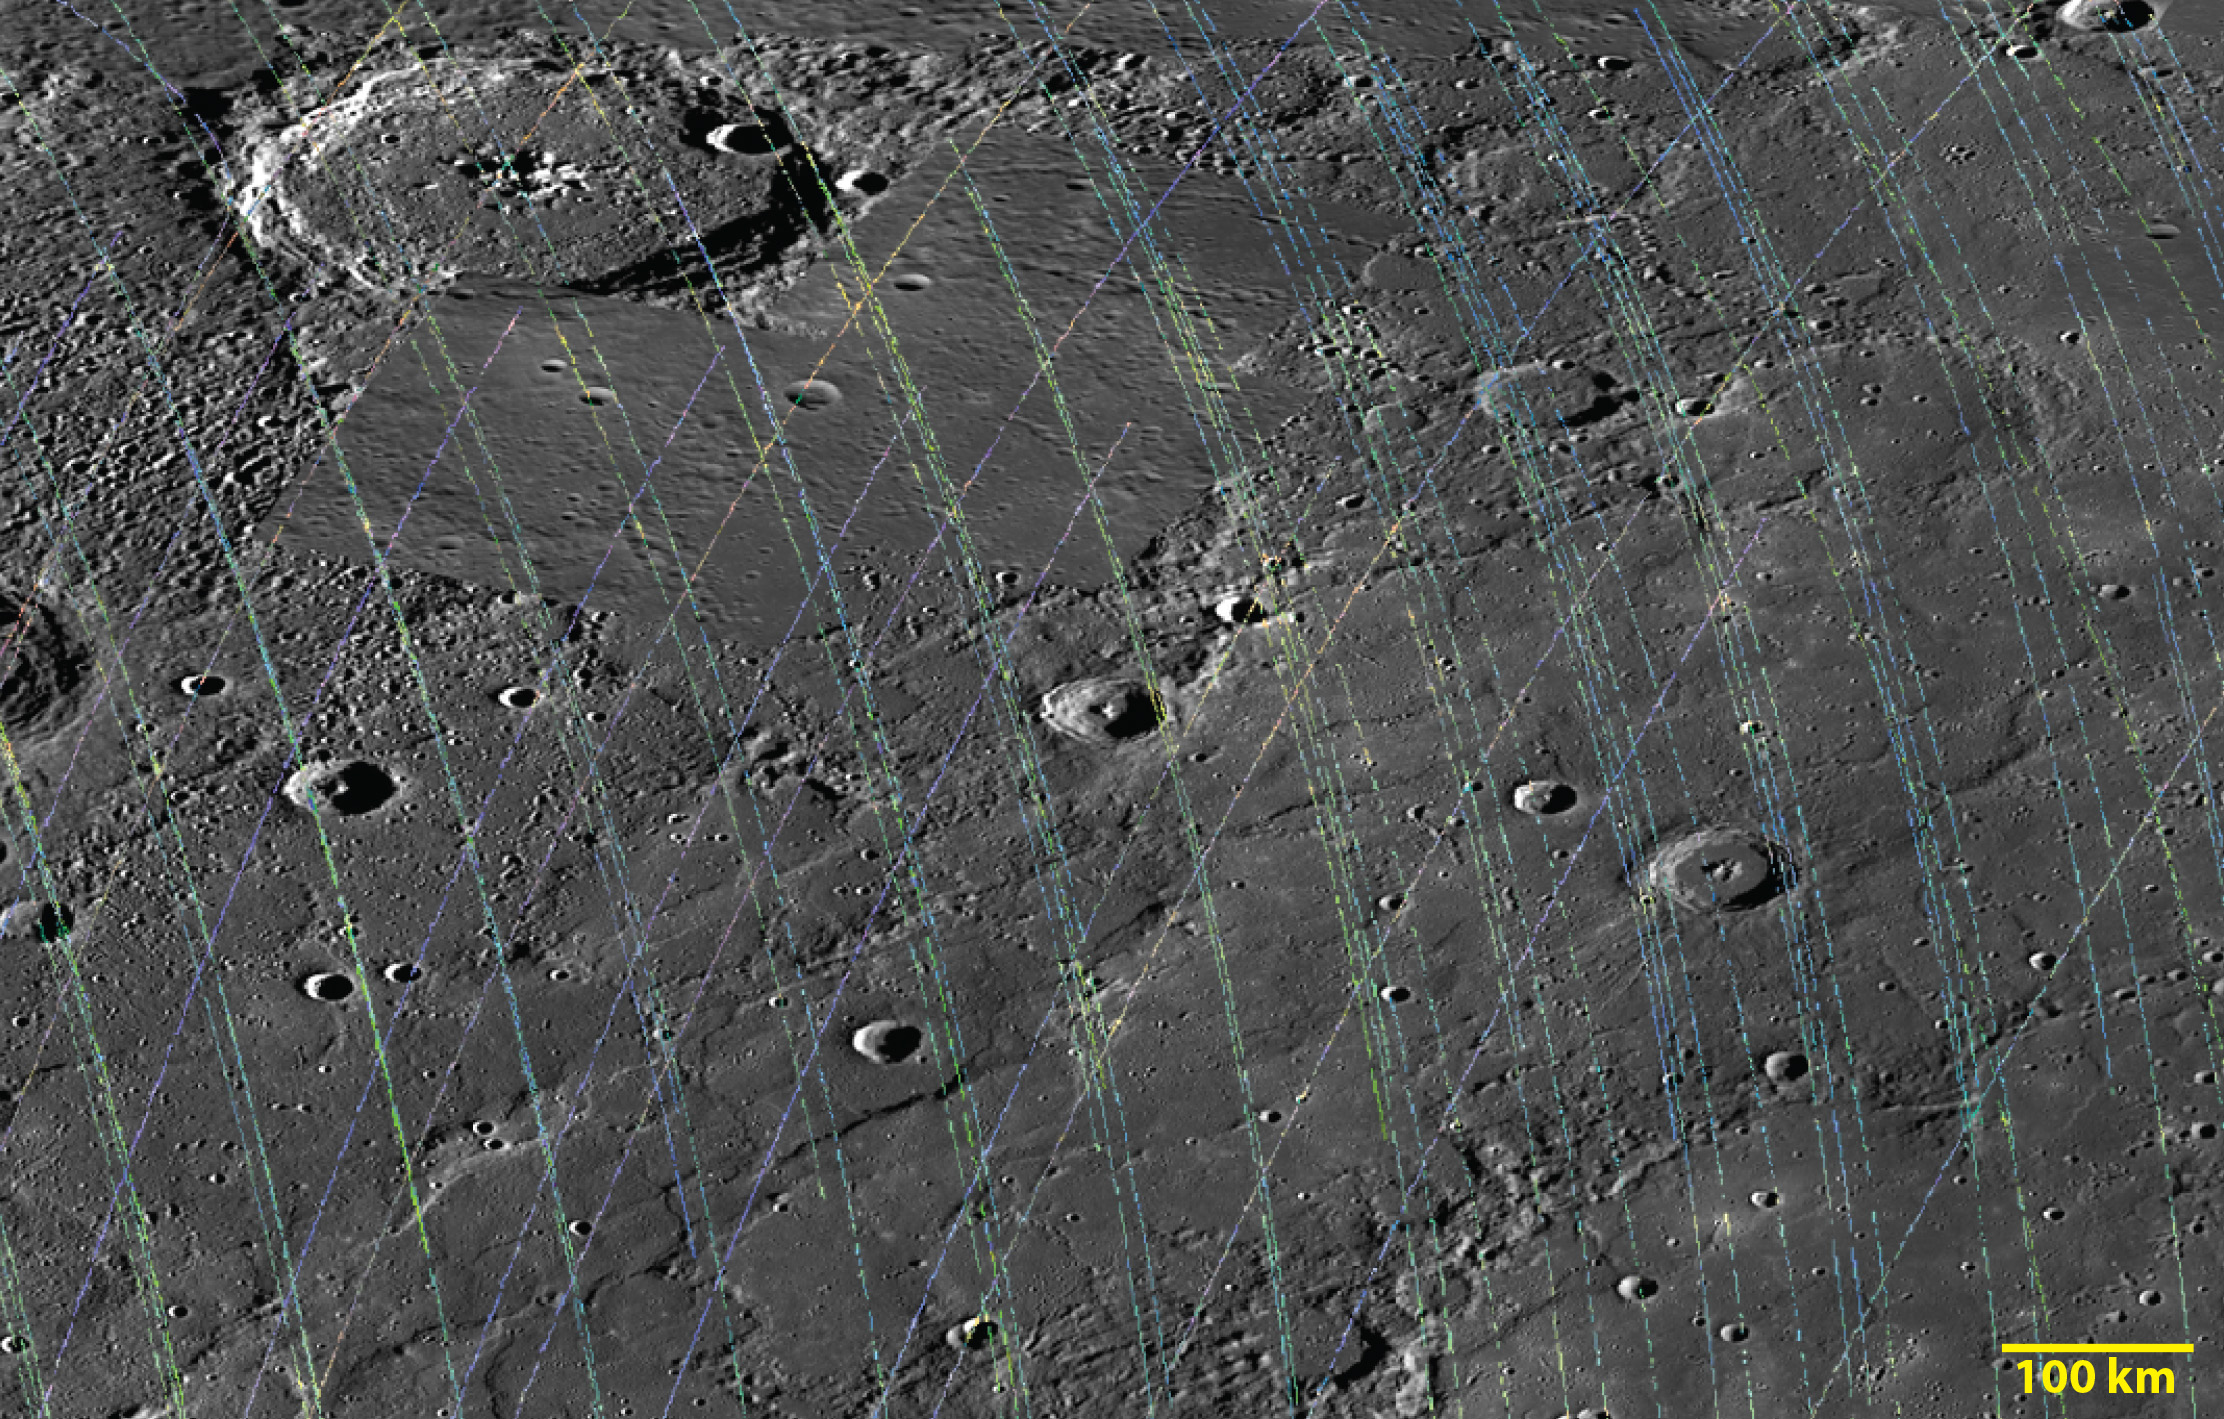

Crossing Paths

Today’s image shows an area in Mercury’s northern latitudes crossed by a series of MASCS VIRS tracks displayed as a color composite, overlain on a MDIS base map mosaic. Craters Verdi and Janáček reside in this area, along with several unnamed craters. The VIRS footprints are smaller, each covering less area, in the northern hemisphere due to MESSENGER’s elliptical orbit.

The VIRS composite shows hundreds of individual footprints tracks (minimum 100-200 m across and 3-4 km long) taken from different directions and altitudes. In locations where multiple footprints cover the same area, the footprint with the best illumination for mineralogical interpretation (usually the lowest incidence angle where shadows are minimized) is used for making the map. In the MDIS mosaic, some brightness variations are due to tiling of images taken at different illuminations.

Date Created: July 27, 2014
Instruments: Visible and Infrared Spectrograph (VIRS) of the Mercury Atmosphere and Surface Composition Spectrometer (MASCS) and Mercury Dual Imaging System (MDIS)
VIRS Color Composite Wavelengths: 575 nm as red, 415 nm/750 nm as green, 310 nm/390 nm as blue
Center Latitude: 57.7°
Center Longitude: 197.5° E
Resolution: 1 km/pixel
Scale: Verdi (top left) crater is 145 km (90 miles) in diameter

The MESSENGER spacecraft is the first ever to orbit the planet Mercury, and the spacecraft’s seven scientific instruments and radio science investigation are unraveling the history and evolution of the Solar System’s innermost planet. During the first two years of orbital operations, MESSENGER acquired over 150,000 images and extensive other data sets. MESSENGER is capable of continuing orbital operations until early 2015.

For information regarding the use of images, see the MESSENGER image use policy.

Credit: NASA/Johns Hopkins University Applied Physics Laboratory/Carnegie Institution of Washington